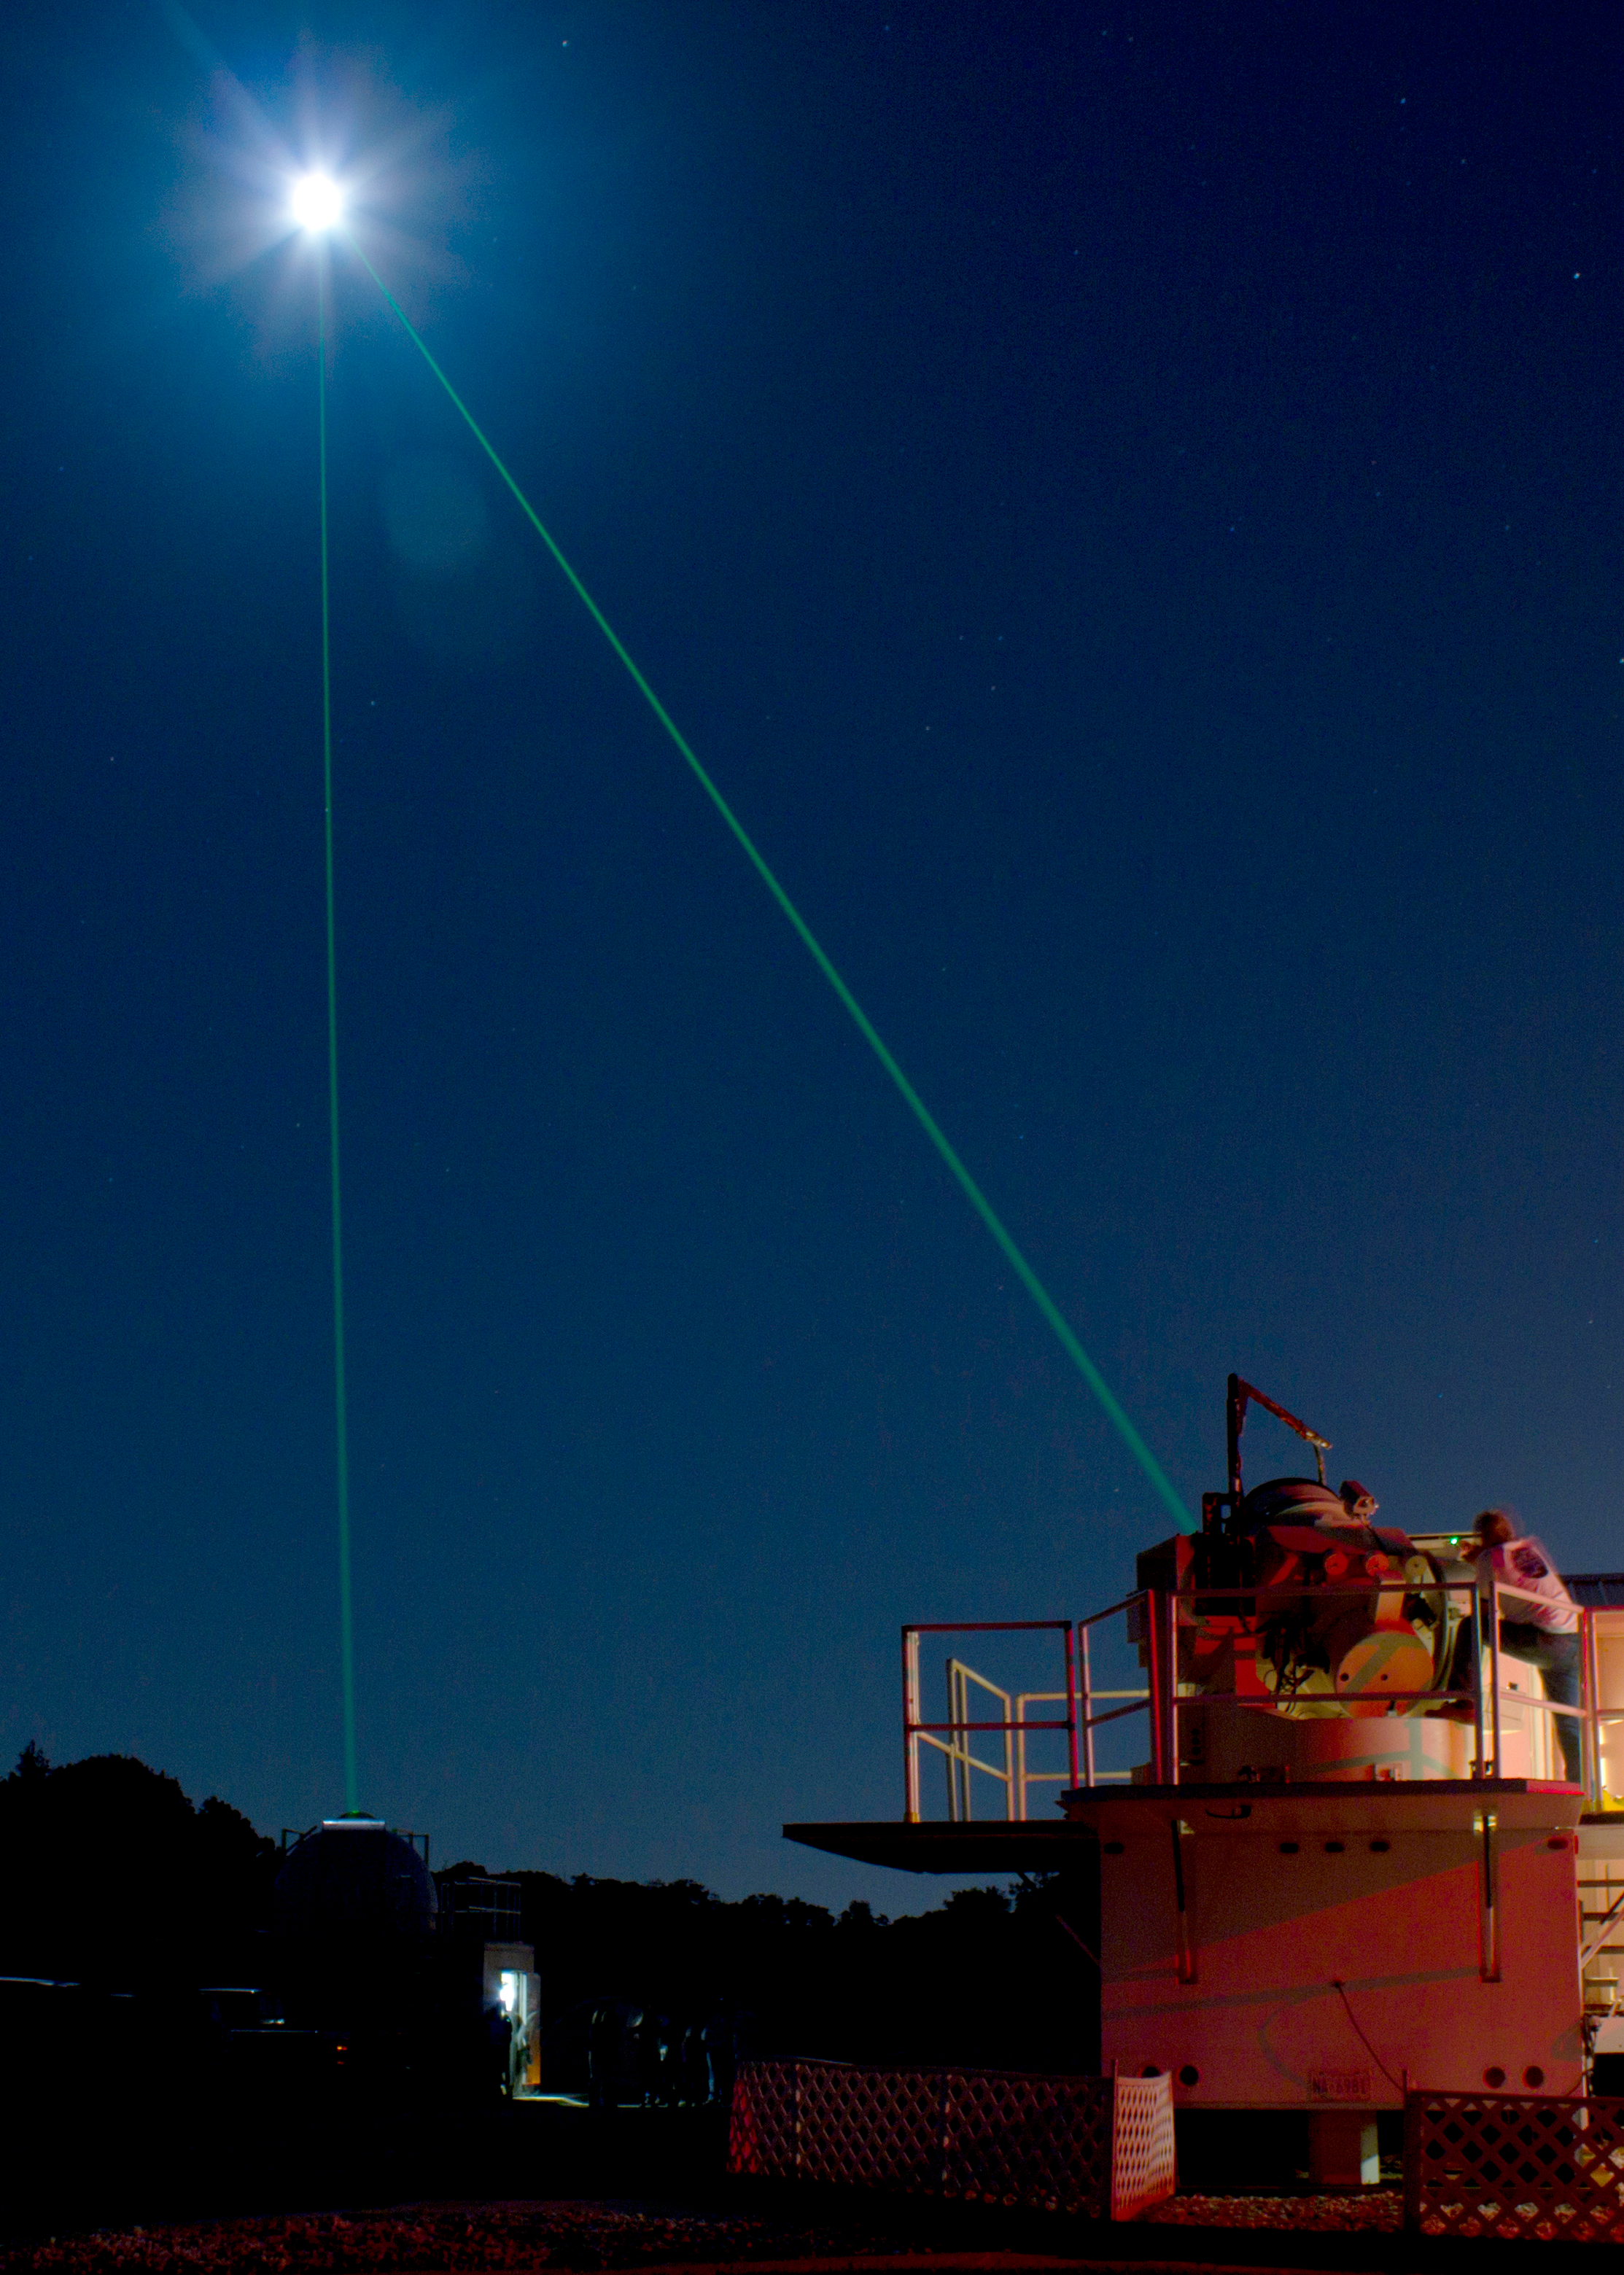

Goddard Celebrates International Observe the Moon Night with Laser Show

Goddard's Laser Ranging Facility directs a laser toward the Lunar Reconassaince Orbiter on International Observe the Moon Night. (Sept 18, 2010) Background on laser ranging: www.nasa.gov/mission_pages/LRO/news/LRO_lr.html Information on inOMN www.nasa.gov/centers/goddard/news/features/2010/moon-nigh... NASA’s mission through four scientific endeavors: Earth Science, Heliophysics, Solar System Exploration, and Astrophysics. Goddard plays a leading role in NASA’s endeavors by providing compelling scientific knowledge to advance the Agency’s mission.

Credit: NASA/GSFC NASA Goddard Space Flight Center contributes to